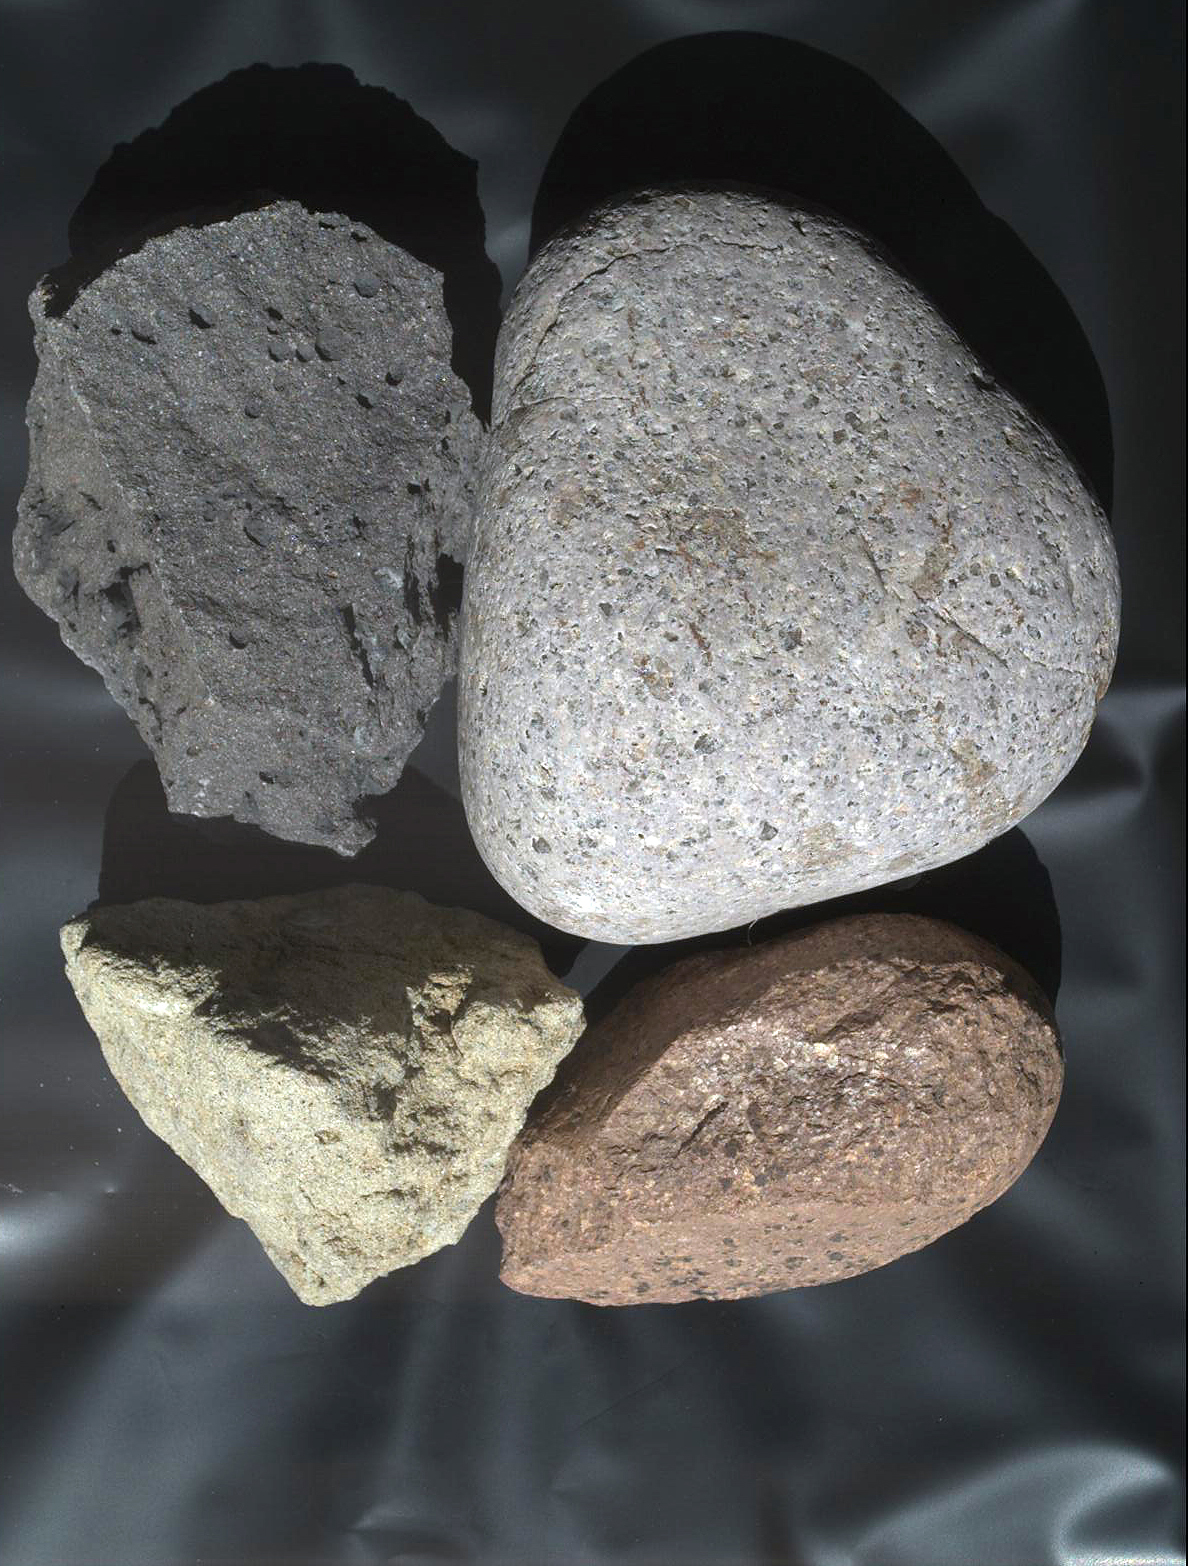

Test Image of Earth Rocks by Mars Camera

Fig. 1

This view of terrestrial rocks was taken by a testing twin — the “life test unit” — of the Mars Hand Lens Imager (MAHLI) camera on NASA’s Mars Science Laboratory.

The rounded gray cobble at upper right is about 11 centimeters (4.3 inches) in its longest dimension. As a demonstration of how MAHLI’s adjustable focus may be used on Mars, this image can be compared with PIA13584, a closer-up view of this same cobble revealing smaller details on its surface. The inscribed rectangle on Fig. 1 indicates the portion of the rock covered in the close-up view.

MAHLI is mounted at the end of the robotic arm on the Mars Science Laboratory mission’s Curiosity rover. By placing the camera at different distances from a target, researchers can obtain images showing broader context as well as finer detail.

This image was taken outside, under natural sunlight. The rocks at upper right and lower right are rhyolite. The one at upper left is basalt. The one at bottom left is sandstone.

Malin Space Science Systems, San Diego, supplied MAHLI for the Mars Science Laboratory mission, which is managed by NASA’s Jet Propulsion Laboratory, Pasadena.

Credit: NASA/JPL-Caltech/Malin Space Science Systems